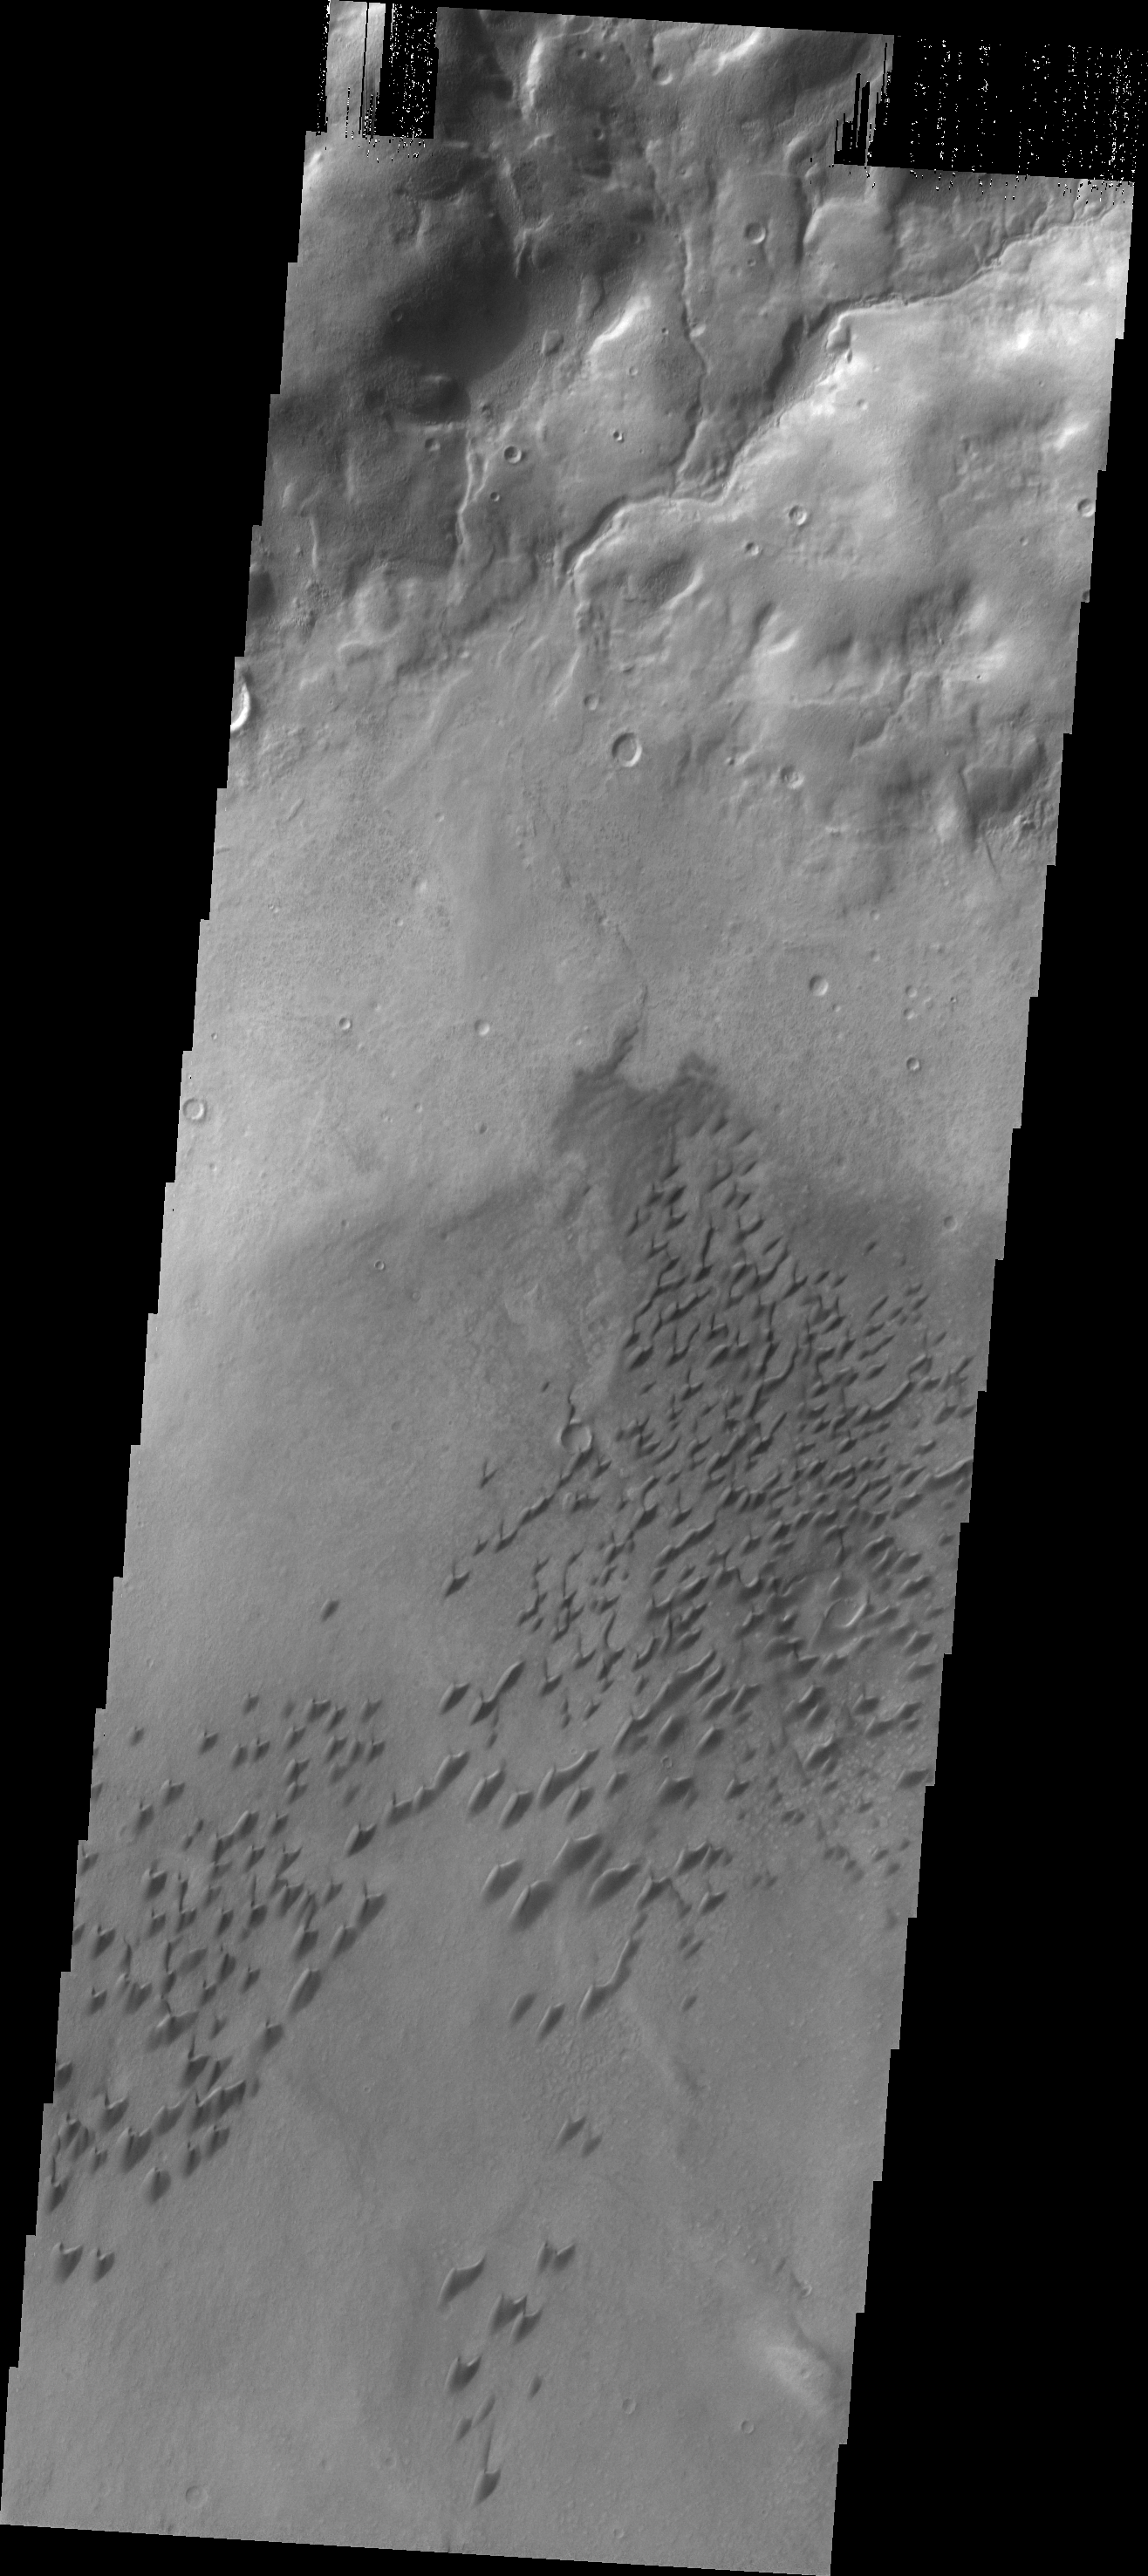

Arkhanglesky Crater Dunes

This VIS image shows part of the dune field located on the floor of Arkhangelsky Crater.

Credit: NASA/JPL/ASU